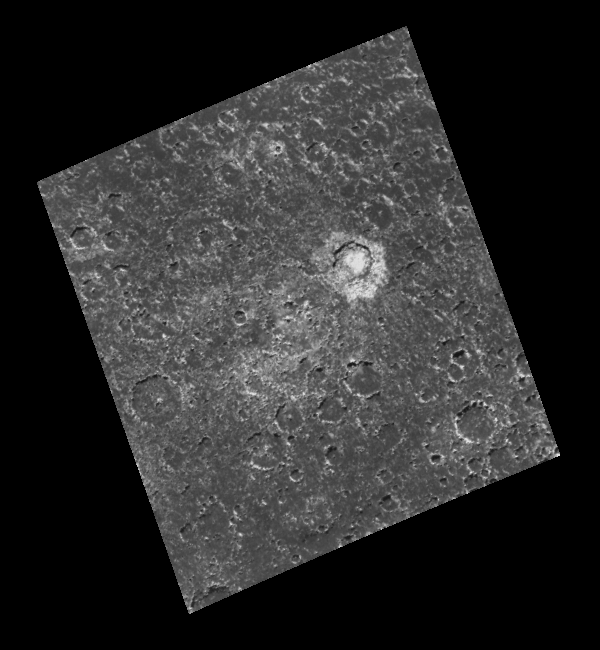

Mass Wasting in Craters near the South Pole of Callisto

Craters ranging in diameter from the limit of resolution, approximately 1.35 kilometers (0.82 miles), up to the remnants of a heavily degraded two-ringed basin (center of the image), approximately 90 kilometers (55 miles) in diameter, can be seen in this image of a region near Callisto’s south pole. Craters in this image exhibit a wide variety of degradational (erosional) states, including what appear to be landslide or slump deposits, best seen in the southwestern part of the bright 21 kilometer crater Randver, just east of the center of the image. The relative youth of Randver is evidenced by its bright and easily identifiable ejecta blanket (the materials ejected during the formation of the crater). The northeast facing slopes in this region are typically the brightest portion of the crater rims. Craters in the south and southwestern portions of this image are the most highly modified and degraded, and are therefore considered to be the oldest craters in the area.

North is to the top of the image which was taken by the Galileo spacecraft’s solid state imaging (CCD) system during its eighth orbit around Jupiter on May 6, 1997. The center of the image is located 73.2 degrees south latitude, 54.4 degrees west longitude, and was taken when the spacecraft was approximately 35,464 kilometers (21,633 miles) from Callisto.

The Jet Propulsion Laboratory, Pasadena, CA manages the mission for NASA’s Office of Space Science, Washington, DC.

Credit: NASA/JPL/ASU